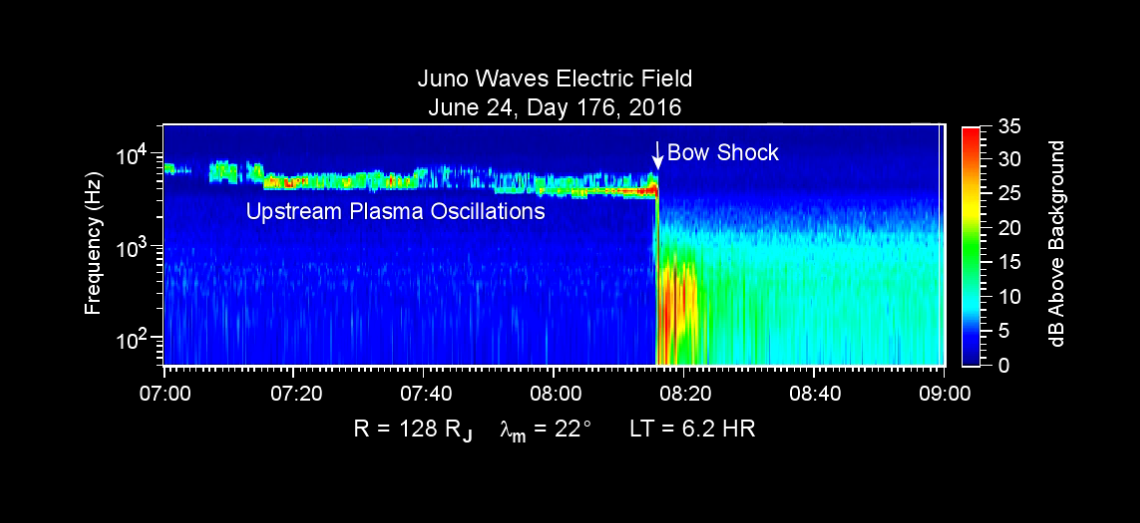

Data Recorded as Juno Crossed Jovian Bow Shock

This chart presents data that the Waves investigation on NASA’s Juno spacecraft recorded as the spacecraft crossed the bow shock just outside of Jupiter’s magnetosphere on June 24, 2016, while approaching Jupiter. Audio accompanies the animation, with volume and pitch correlated to the amplitude and frequency of the recorded waves.

The graph is a frequency-time spectrogram with color coding to indicate wave amplitudes as a function of wave frequency (vertical axis, in hertz) and time (horizontal axis, with a total elapsed time of two hours). During the hour before Juno reached the bow shock, the Waves instrument was detecting mainly plasma oscillations just below 10,000 hertz (10 kilohertz). The frequency of these oscillations is related to the local density of electrons; the data yield an estimate of approximately one electron per cubic centimeter (about 16 per cubic inch) in this region just outside Jupiter’s bow shock.

The broadband burst of noise marked “Bow Shock” is the region of turbulence where the supersonic solar wind is heated and slowed by encountering the Jovian magnetosphere. The shock is analogous to a sonic boom generated in Earth’s atmosphere by a supersonic aircraft. The region after the shock is called the magnetosheath.

The vertical bar to the right of the chart indicates the color coding of wave amplitude, in decibels (dB) above the background level detected by the Waves instrument. Each step of 10 decibels marks a tenfold increase in wave power.

When Juno collected these data, the distance from the spacecraft to Jupiter was about 5.56 million miles (8.95 million kilometers), indicated on the chart as 128 times the radius of Jupiter. Jupiter’s magnetic field is tilted about 10 degrees from the planet’s axis of rotation. The note of 22 degrees on the chart indicates that at the time these data were recorded, the spacecraft was 22 degrees north of the magnetic-field equator. The “LT” notation is local time on Jupiter at the longitude of the planet directly below the spacecraft, with a value of 6.2 indicating approximately dawn.

The University of Iowa, Iowa City, provided Juno’s Waves instrument. NASA’s Jet Propulsion Laboratory, Pasadena, California, manages the Juno mission for the principal investigator, Scott Bolton, of Southwest Research Institute in San Antonio. The Juno mission is part of the New Frontiers Program managed at NASA’s Marshall Space Flight Center in Huntsville, Alabama. Lockheed Martin Space Systems, Denver, built the spacecraft. JPL is a division of Caltech in Pasadena.

Credit: NASA/JPL-Caltech/SwRI/Univ. of Iowa